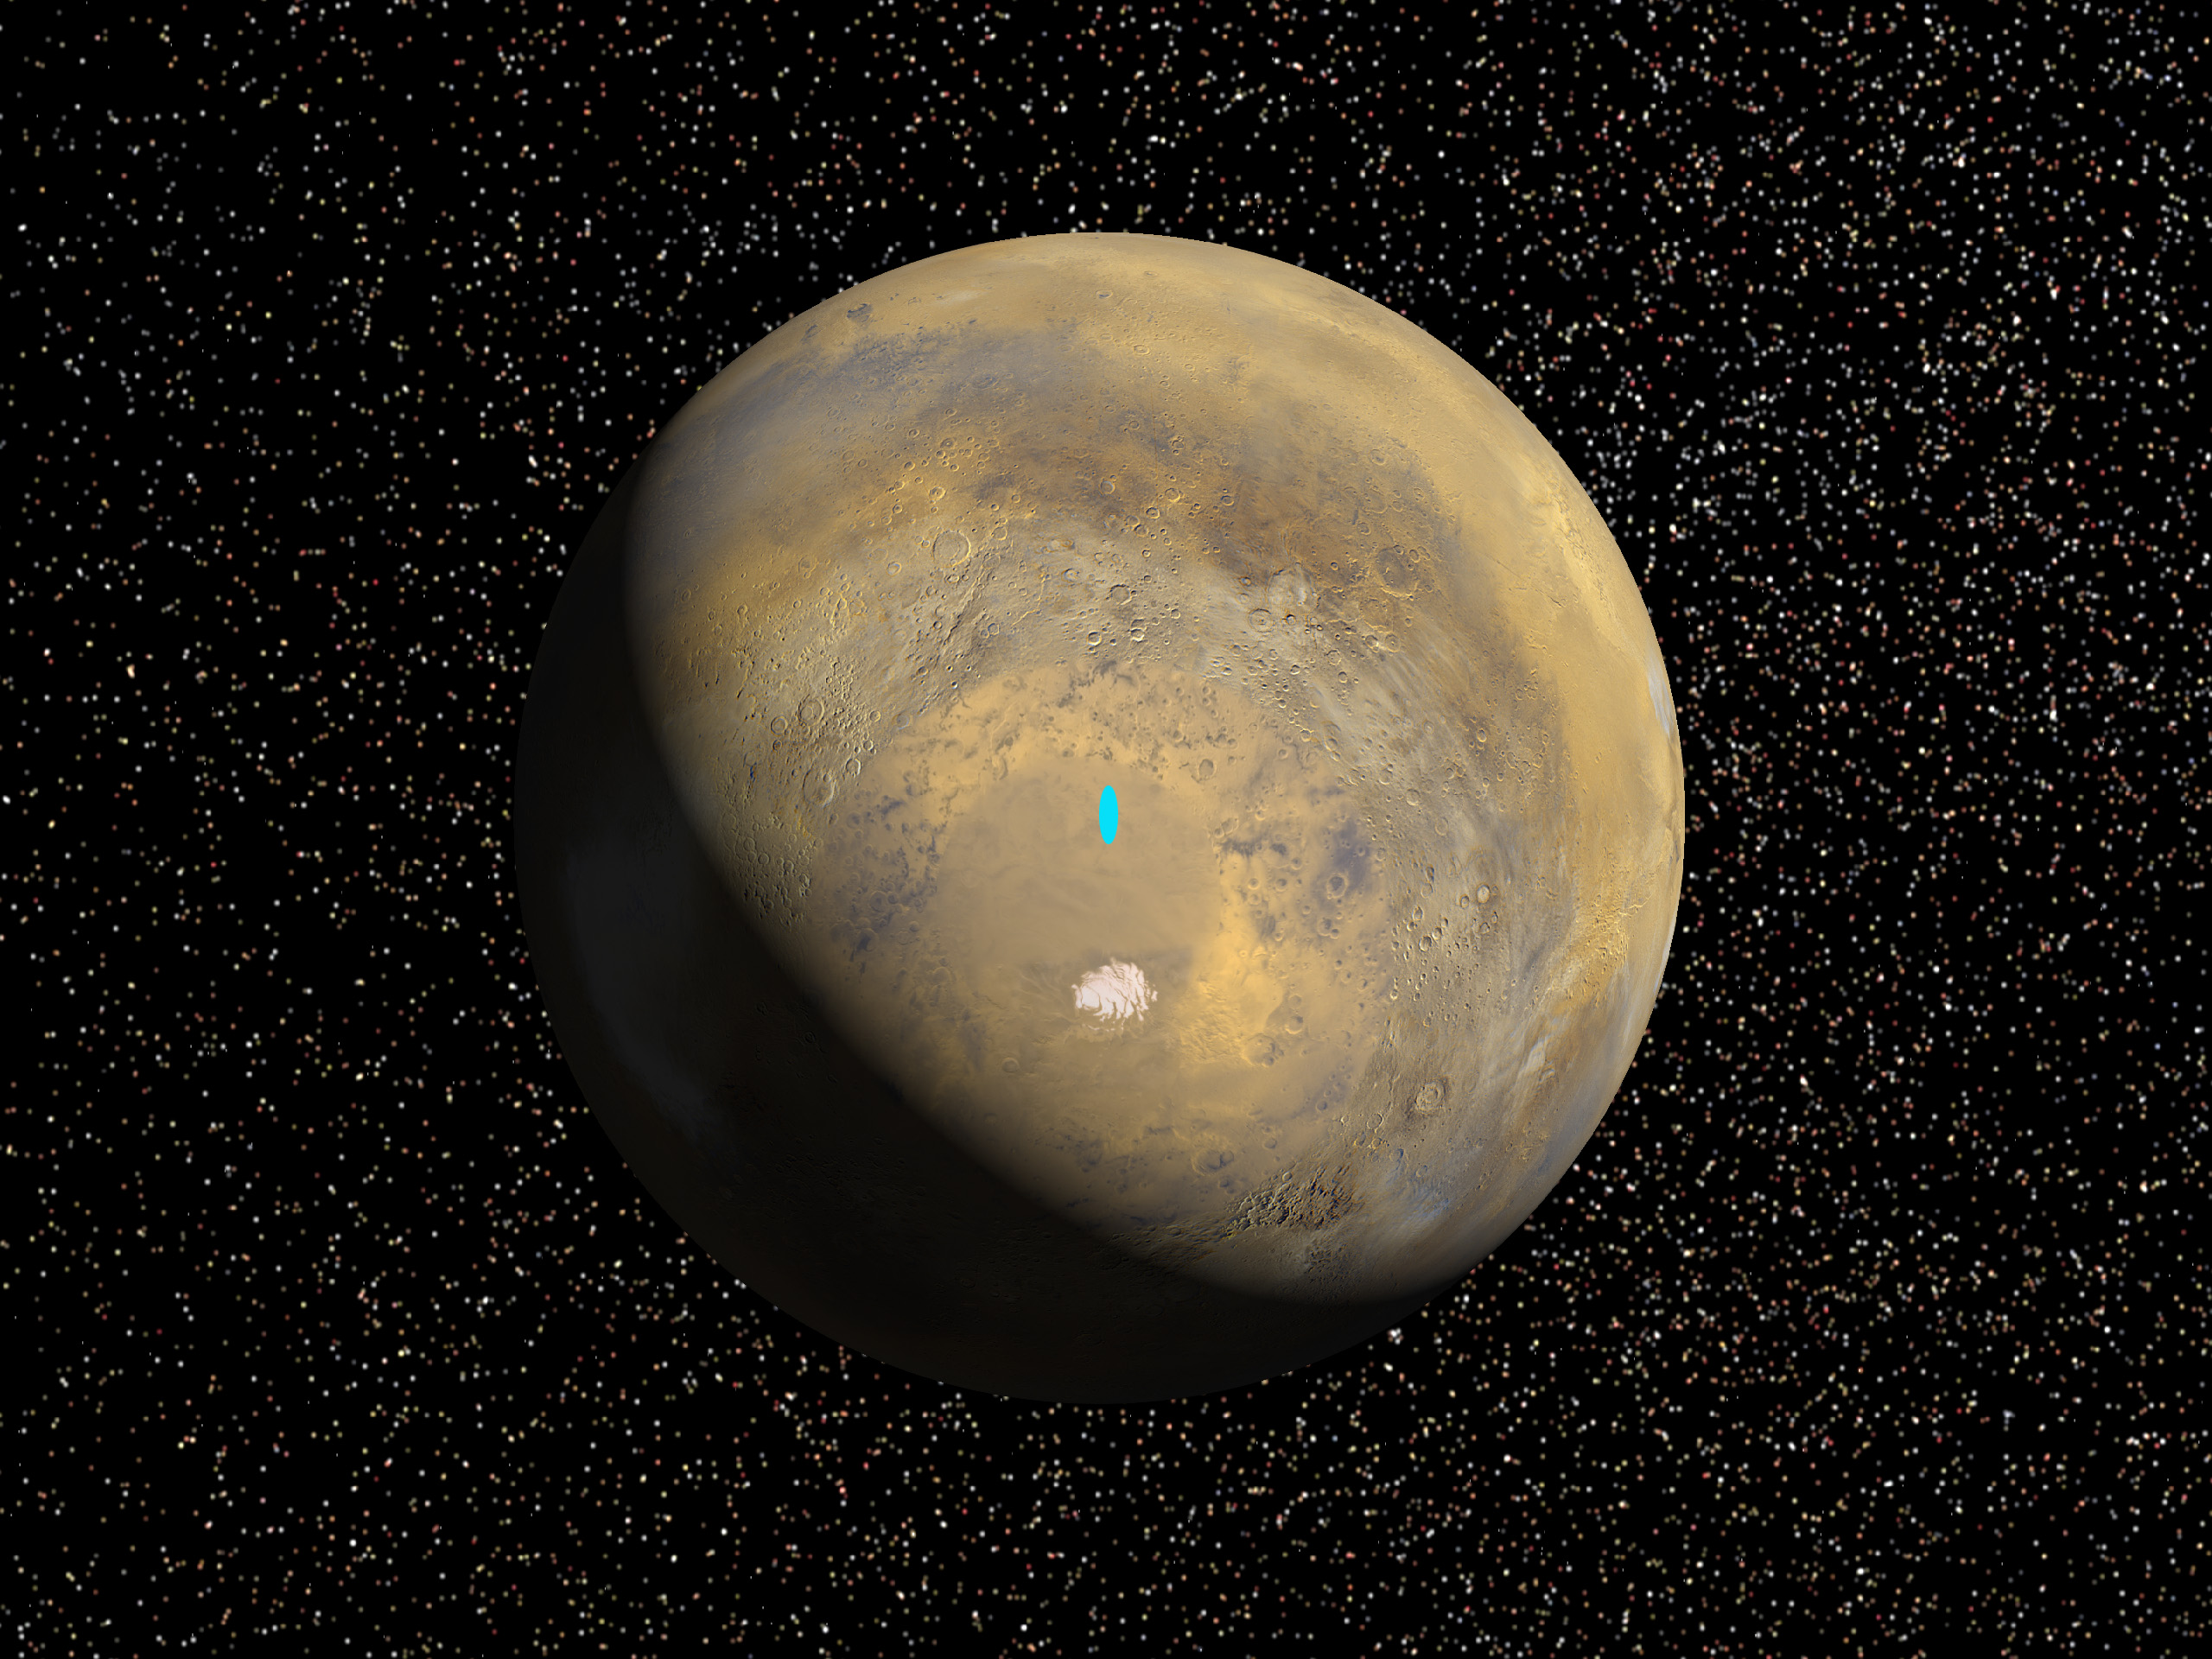

Proposed Mars Polar Lander Landing Site (Global Perspective)

A mosaic of 24 images taken on a single northern summer day in April 1999 are stitched together to create a global view of Mars. We rotate the planet to reveal the South Pole. Viking data is used to fill in some of this region which is in darkness during this season. The landing site is located at latitude 76degrees South, longitude 195 degrees West. A bright blue ellipse indicates the landing location of the landing site. The ellipse is 5 kilometers wide and 90 kilometers long.

Launched Jan. 3, Mars Polar Lander will set down gently on the Red Planet Dec. 3 for the start of a three-month mission to help scientists study the planet’s climate history. Polar Lander was launched toward a Colorado-sized area at about 75 degrees south latitude on Mars. Mission planners have been reviewing images and three-dimensional topographic measurements from NASA’s orbiting Mars Global Surveyor mission to pick a safe and scientifically interesting spot to land.

Piggybacking on the Polar Lander are two basketball-sized aeroshells containing the Deep Space 2 microprobes. Part of NASA’s New Millennium program, which tests risky new technologies for future science missions, these two grapefruit-sized penetrators will smash into Mars at about 400 mph and search for signs of water ice about 3 feet below the surface.

Mars Polar Lander and its companion mission, the Mars Climate Orbiter, make up the second wave of spacecraft in the long-term Mars Surveyor Program, which is managed by the Jet Propulsion Laboratory for NASA’s Office of Space Science. JPL’s industrial partner in the development and operation of the Mars Global Surveyor, Polar Lander, and Climate Orbiter spacecraft is Lockheed Martin Astronautics, Denver, CO. JPL is a division of the California Institute of Technology, Pasadena, CA.

Credit: NASA/JPL